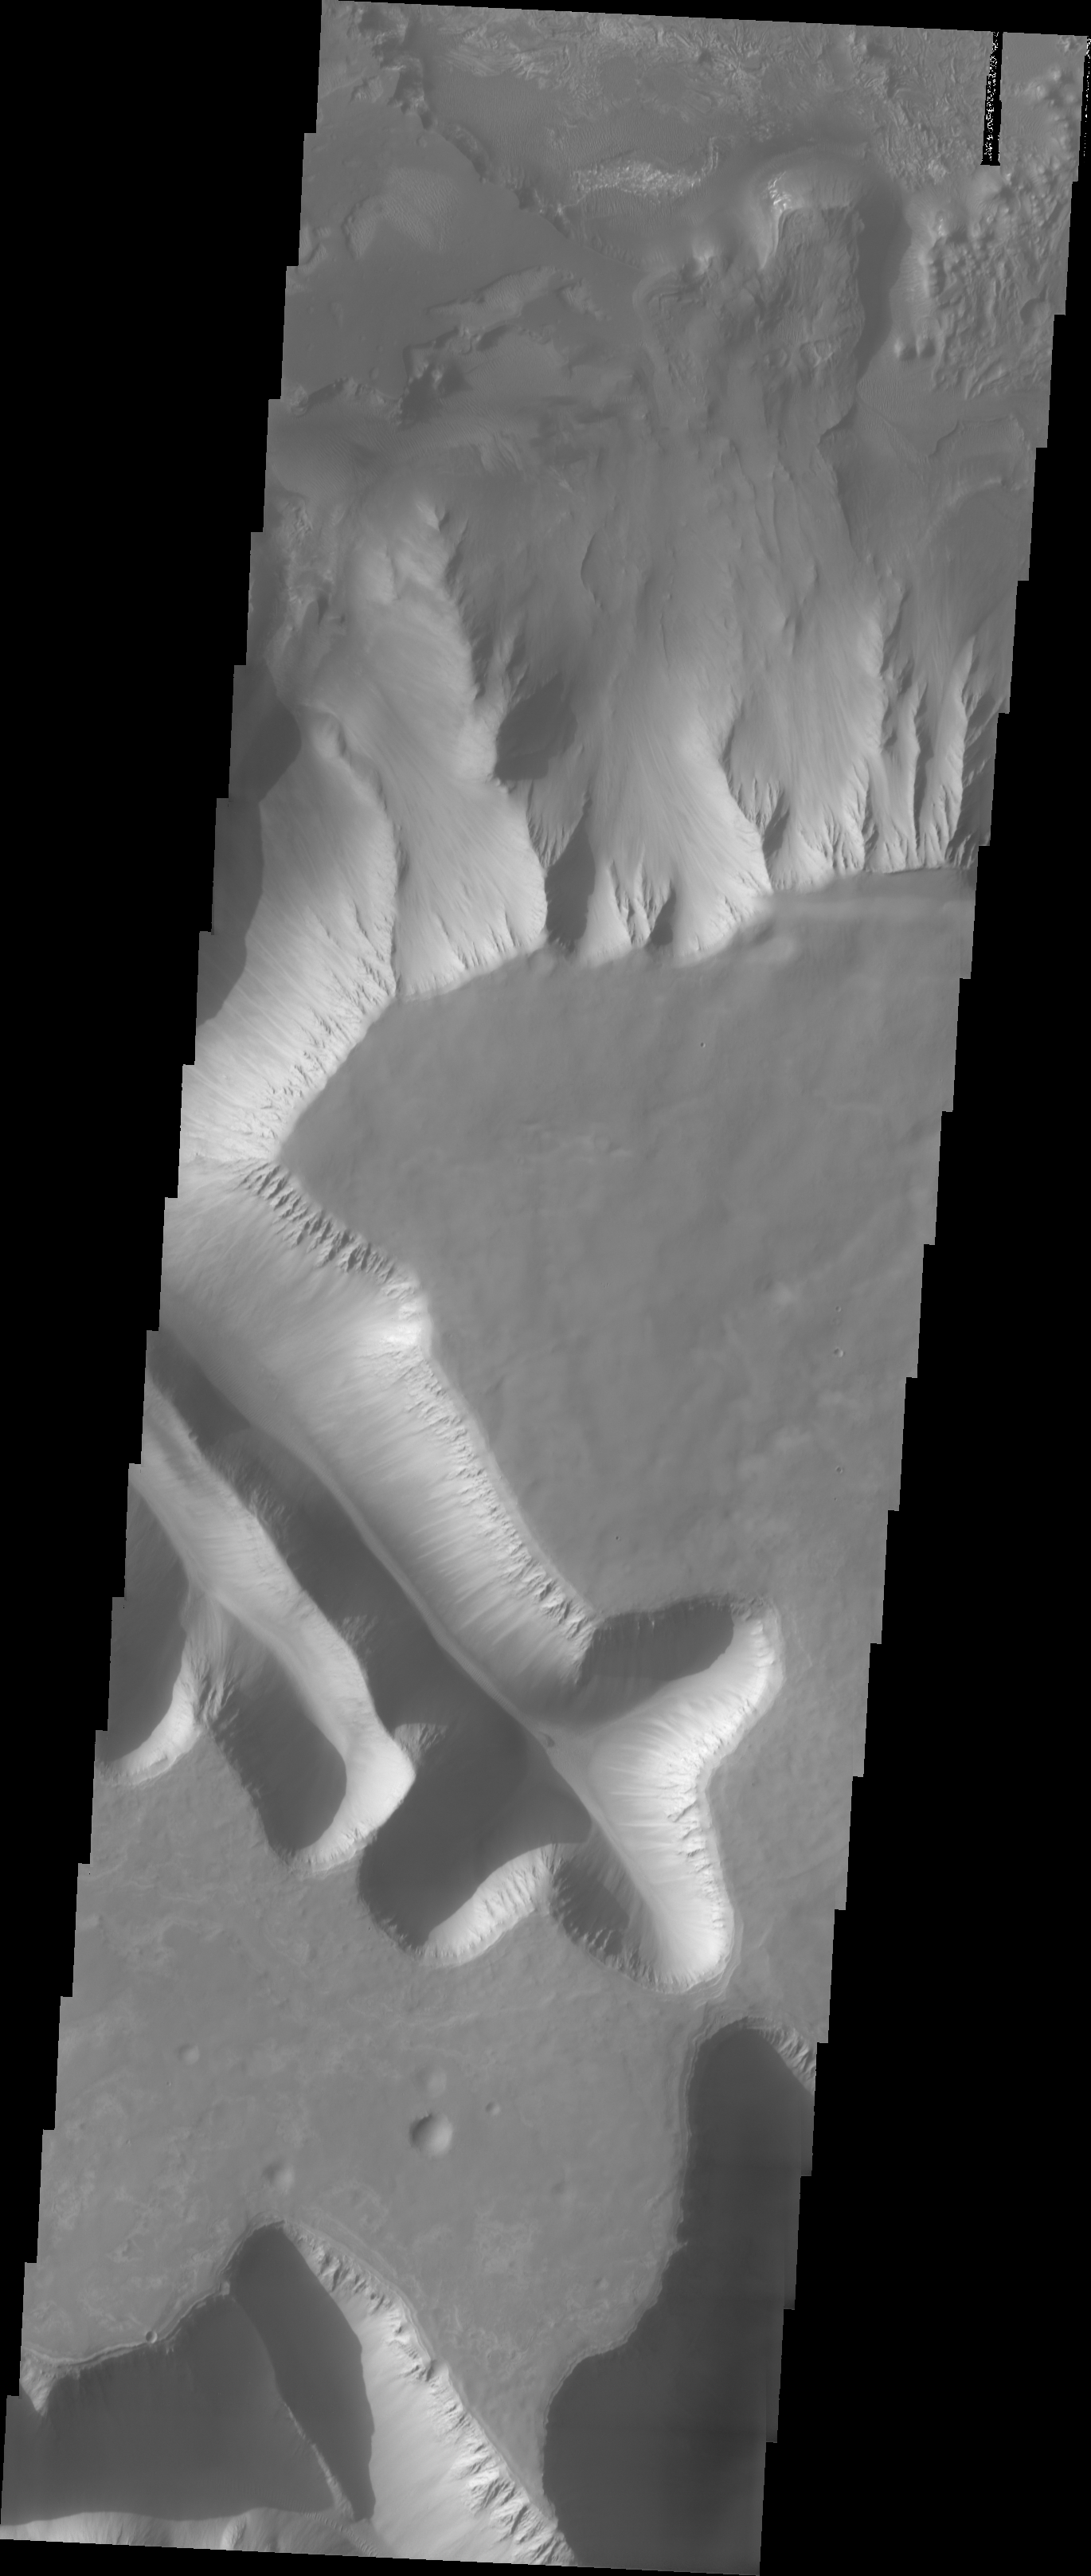

Investigating Mars: Ius Chasma

Ius Chasma is unique from the other chasmata of Valles Marineris in possessing mega gullies on both sides of the chasma. The largest mega gullies are located in Sinai Planum, dissecting those plains and emptying into the canyon. These mega gullies are called Louros Valles. Mega gullies are thought to be sapping channels caused by groundwater flow and erosion. The Earth analog is springs – water that flows underground and then breaches the surface creating channels. The morphology of the Mars gullies mirrors terrestrial springs. The channel is fairly uniform in width and the “head” of the channel is rounded like an amphiteater. The channel lengthens by erosion at the “head” backwards as the surface where the spring emerges is undercut. For Mars it is theorized that subsurface water would stay liquid due to underground heating. The “X” in the lower half of the image and the channel at the very bottom are parts of the two largest mega gullies.

Ius Chasma is at the western end of Valles Marineris, south of Tithonium Chasma. Valles Marineris is over 4000 kilometers long, wider than the United States. Ius Chasma is almost 850 kilometers long (528 miles), 120 kilometers wide and over 8 kilometers deep. In comparison, the Grand Canyon in Arizona is about 175 kilometers long, 30 kilometers wide, and only 2 kilometers deep. The canyons of Valles Marineris were formed by extensive fracturing and pulling apart of the crust during the uplift of the vast Tharsis plateau. Landslides have enlarged the canyon walls and created deposits on the canyon floor. Weathering of the surface and influx of dust and sand have modified the canyon floor, both creating and modifying layered materials. There are many features that indicate flowing and standing water played a part in the chasma formation.

The Odyssey spacecraft has spent over 15 years in orbit around Mars, circling the planet more than 71,000 times. It holds the record for longest working spacecraft at Mars. THEMIS, the IR/VIS camera system, has collected data for the entire mission and provides images covering all seasons and lighting conditions. Over the years many features of interest have received repeated imaging, building up a suite of images covering the entire feature. From the deepest chasma to the tallest volcano, individual dunes inside craters and dune fields that encircle the north pole, channels carved by water and lava, and a variety of other feature, THEMIS has imaged them all. For the next several months the image of the day will focus on the Tharsis volcanoes, the various chasmata of Valles Marineris, and the major dunes fields. We hope you enjoy these images!

Credit: NASA/JPL-Caltech/ASU